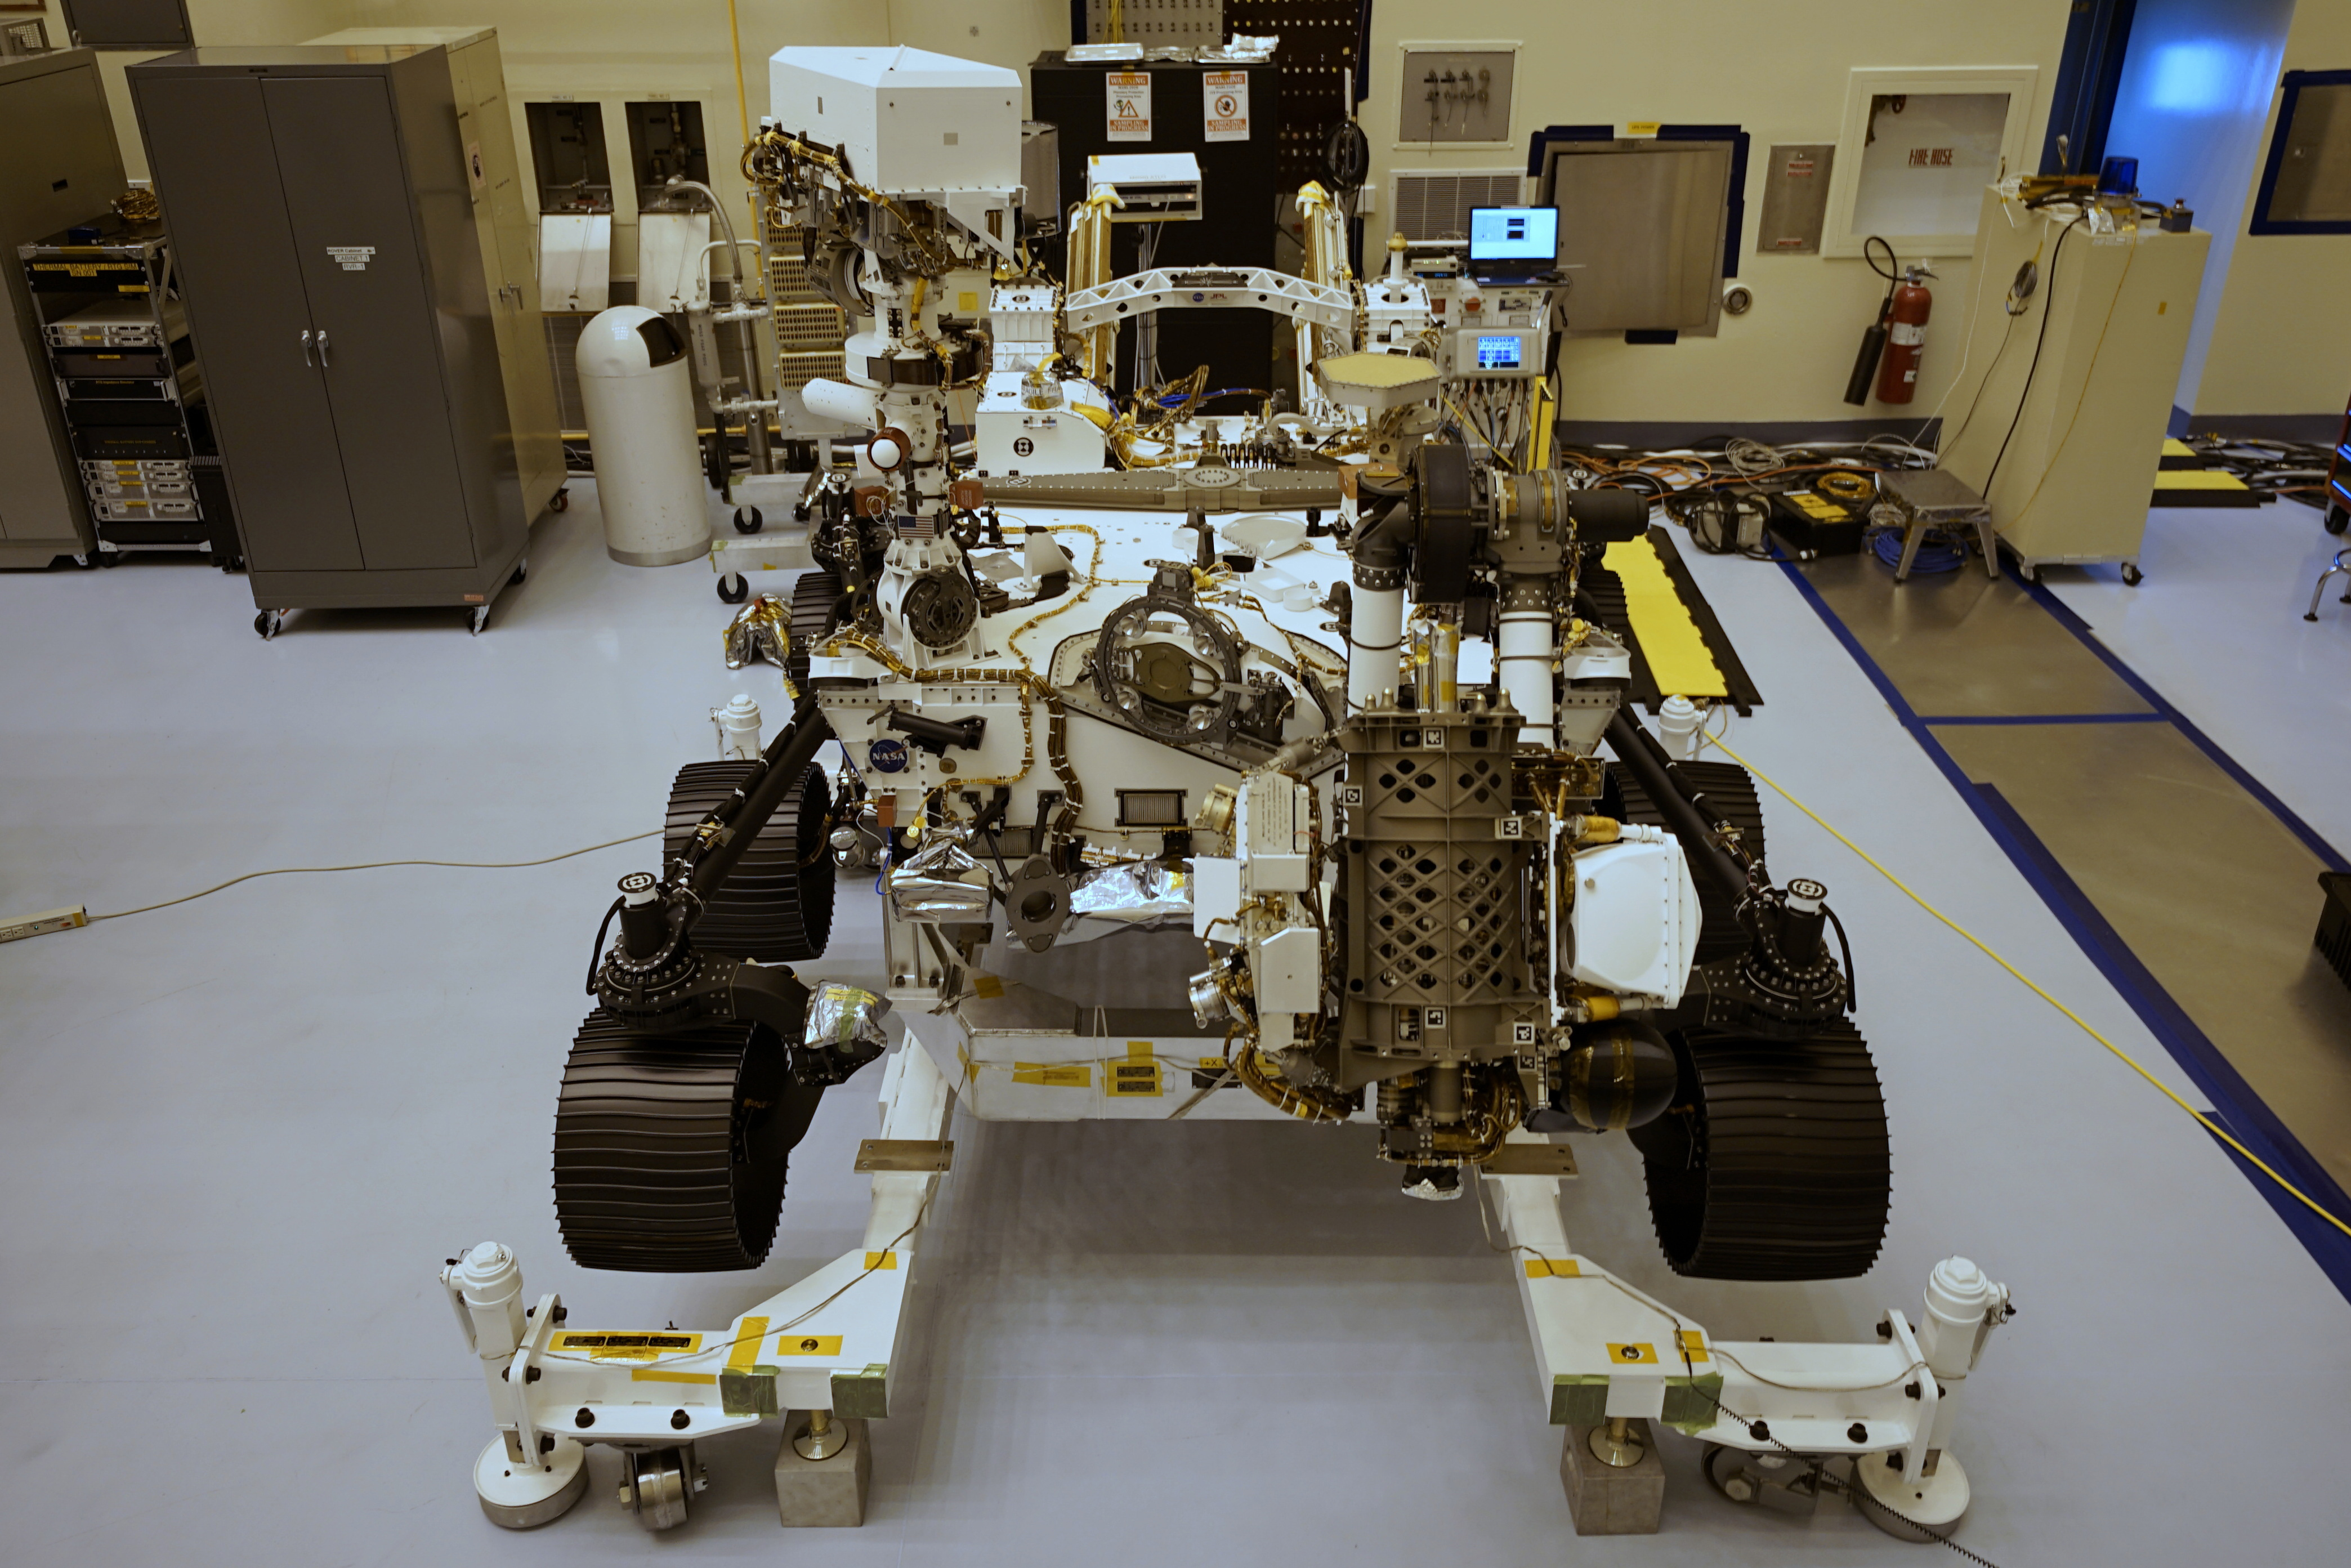

Perseverance Rover at Cape

Top center: The plate affixed to the aft crossbeam of NASA’s Mars Perseverance rover — seen here on March 16, 2020, at NASA’s Kennedy Space Center in Florida — carries 10,932,295 names submitted by people during NASA’s “Send Your Name to Mars” campaign and essays of the 155 finalists in the “Name the Rover” contest.

Credit: NASA/JPL-Caltech